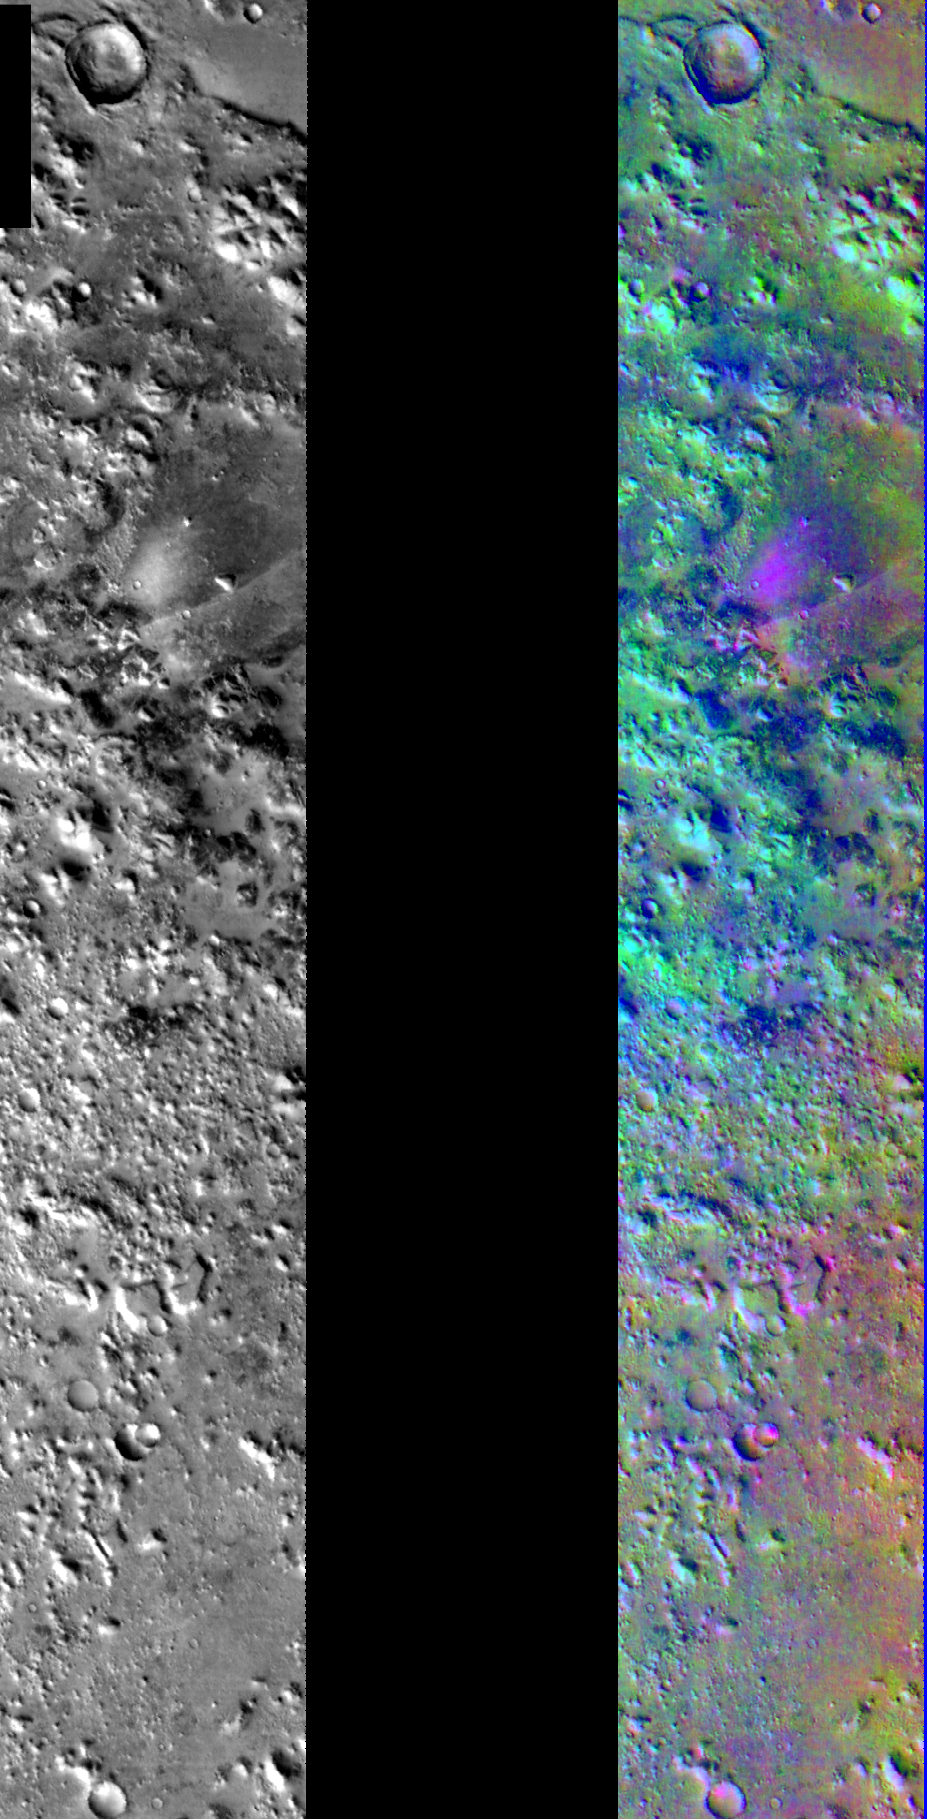

Decorrelation Stretch Near Cerberus Fossae

Released July 25, 2004

On this image you can see two infrared frames of the same area on Mars. One of the images (in black and white) represents a single wavelength or band of the THEMIS IR instrument, while the other image (in false color) represents 3 different bands. The image with the various colors was created with a technique called Decorrelation Stretch (DCS). In this technique individual bands of the THEMIS IR instrument are stretched to better show compositional variations throughout the whole range. After the bands are stretched they are overlayed on one another and colors are assigned to each band. This makes up the colors in the image.

As you can see, there is a difference in what is noticable in the single band IR image versus the false-colored one. On the color image the pink/magenta colors usually represent basaltic content, cyan often indicates the presence of water ice clouds, while green can represent dust.

The bright purple and pink colors associated with the valley are due to basalt. There may be a thin veneer of dust present in the region (it was a dark colored region during the Viking mission in the 1970’s) through which the basaltic material pokes out along the edges of the valley and the nearby knobby terrain.

Image information: IR instrument. Latitude 10.7, Longitude 163 East (197 West). 100 meter/pixel resolution.

Note: this THEMIS visual image has not been radiometrically nor geometrically calibrated for this preliminary release. An empirical correction has been performed to remove instrumental effects. A linear shift has been applied in the cross-track and down-track direction to approximate spacecraft and planetary motion. Fully calibrated and geometrically projected images will be released through the Planetary Data System in accordance with Project policies at a later time.

NASA’s Jet Propulsion Laboratory manages the 2001 Mars Odyssey mission for NASA’s Office of Space Science, Washington, D.C. The Thermal Emission Imaging System (THEMIS) was developed by Arizona State University, Tempe, in collaboration with Raytheon Santa Barbara Remote Sensing. The THEMIS investigation is led by Dr. Philip Christensen at Arizona State University. Lockheed Martin Astronautics, Denver, is the prime contractor for the Odyssey project, and developed and built the orbiter. Mission operations are conducted jointly from Lockheed Martin and from JPL, a division of the California Institute of Technology in Pasadena.

Credit: NASA/JPL/Arizona State University